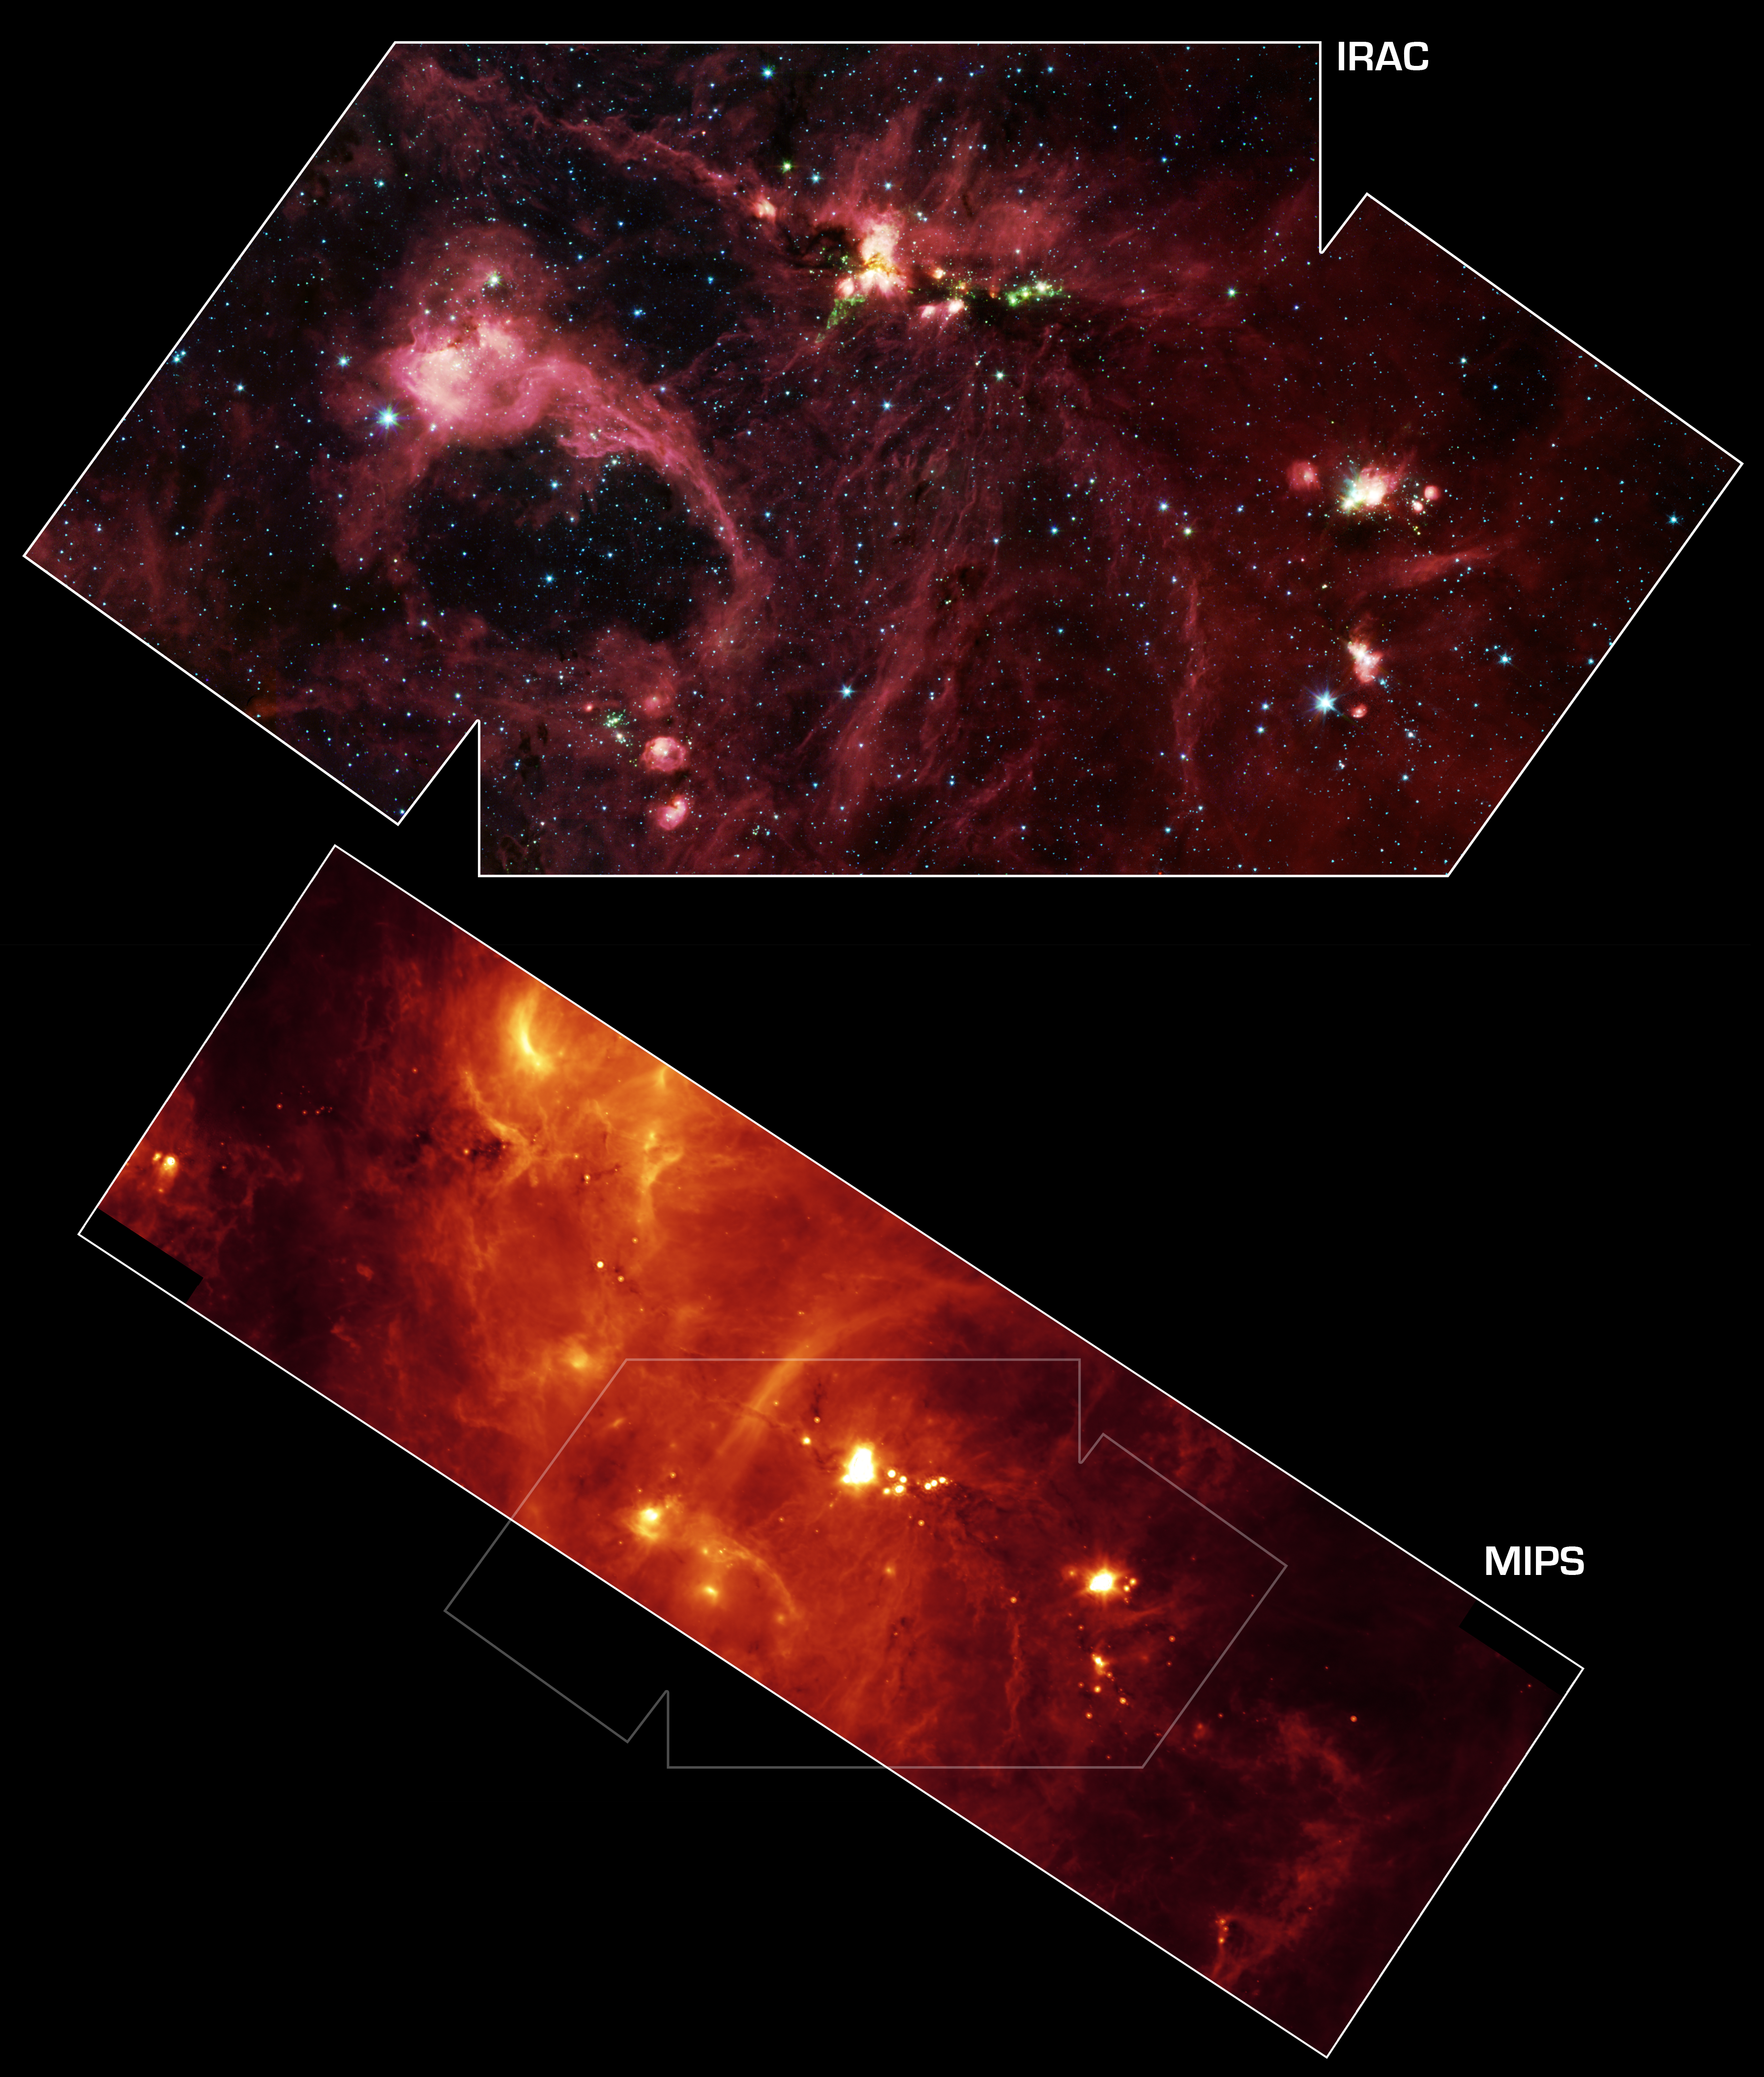

Star Formation in the DR21 Region (B)

Annotated mosaic

Hidden behind a shroud of dust in the constellation Cygnus is an exceptionally bright source of radio emission called DR21. Visible light images reveal no trace of what is happening in this region because of heavy dust obscuration. In fact, visible light is attenuated in DR21 by a factor of more than 10,000,000,000,000,000,000,000,000,000,000,000,000,000 (ten thousand trillion heptillion).

New images from NASA’s Spitzer Space Telescope allow us to peek behind the cosmic veil and pinpoint one of the most massive natal stars yet seen in our Milky Way galaxy. The never-before-seen star is 100,000 times as bright as the Sun. Also revealed for the first time is a powerful outflow of hot gas emanating from this star and bursting through a giant molecular cloud.

The upper image is a large-scale mosaic assembled from individual photographs obtained with the InfraRed Array Camera (IRAC) aboard Spitzer. The image covers an area about two times that of a full moon. The mosaic is a composite of images obtained at mid-infrared wavelengths of 3.6 microns (blue), 4.5 microns (green), 5.8 microns (orange) and 8 microns (red). The brightest infrared cloud near the top center corresponds to DR21, which presumably contains a cluster of newly forming stars at a distance of 10,000 light-years.

Protruding out from DR21 toward the bottom left of the image is a gaseous outflow (green), containing both carbon monoxide and molecular hydrogen. Data from the Spitzer spectrograph, which breaks light into its constituent individual wavelengths, indicate the presence of hot steam formed as the outflow heats the surrounding molecular gas. Outflows are physical signatures of processes that create supersonic beams, or jets, of gas. They are usually accompanied by discs of material around the new star, which likely contain the materials from which future planetary systems are formed. Additional newborn stars, depicted in green, can be seen surrounding the DR21 region.

The red filaments stretching across this image denote the presence of polycyclic aromatic hydrocarbons. These organic molecules, comprised of carbon and hydrogen, are excited by surrounding interstellar radiation and become luminescent at wavelengths near 8.0 microns. The complex pattern of filaments is caused by an intricate combination of radiation pressure, gravity and magnetic fields. The result is a tapestry in which winds, outflows and turbulence move and shape the interstellar medium.

To the lower left of the mosaic is a large bubble of gas and dust, which may represent the remnants of a past generation of stars.

The lower panel shows a 24-micron image mosaic, obtained with the Multiband Imaging Photometer aboard Spitzer (MIPS). This image maps the cooler infrared emission from interstellar dust found throughout the interstellar medium. The DR21 complex is clearly seen near the center of the strip, which covers about twice the area of the IRAC image.

Perhaps the most fascinating feature in this image is a long and shadowy linear filament extending towards the 10 o’clock position of DR21. This jet of cold and dense gas, nearly 50 light-years in extent, appears in silhouette against a warmer background. This filament is too long and massive to be a stellar jet and may have formed from a pre-existing molecular cloud core sculpted by DR21’s strong winds. Regardless of its true nature, this jet and the numerous other arcs and wisps of cool dust signify the interstellar turbulence normally unseen by the human eye.

Credit: NASA/JPL-Caltech